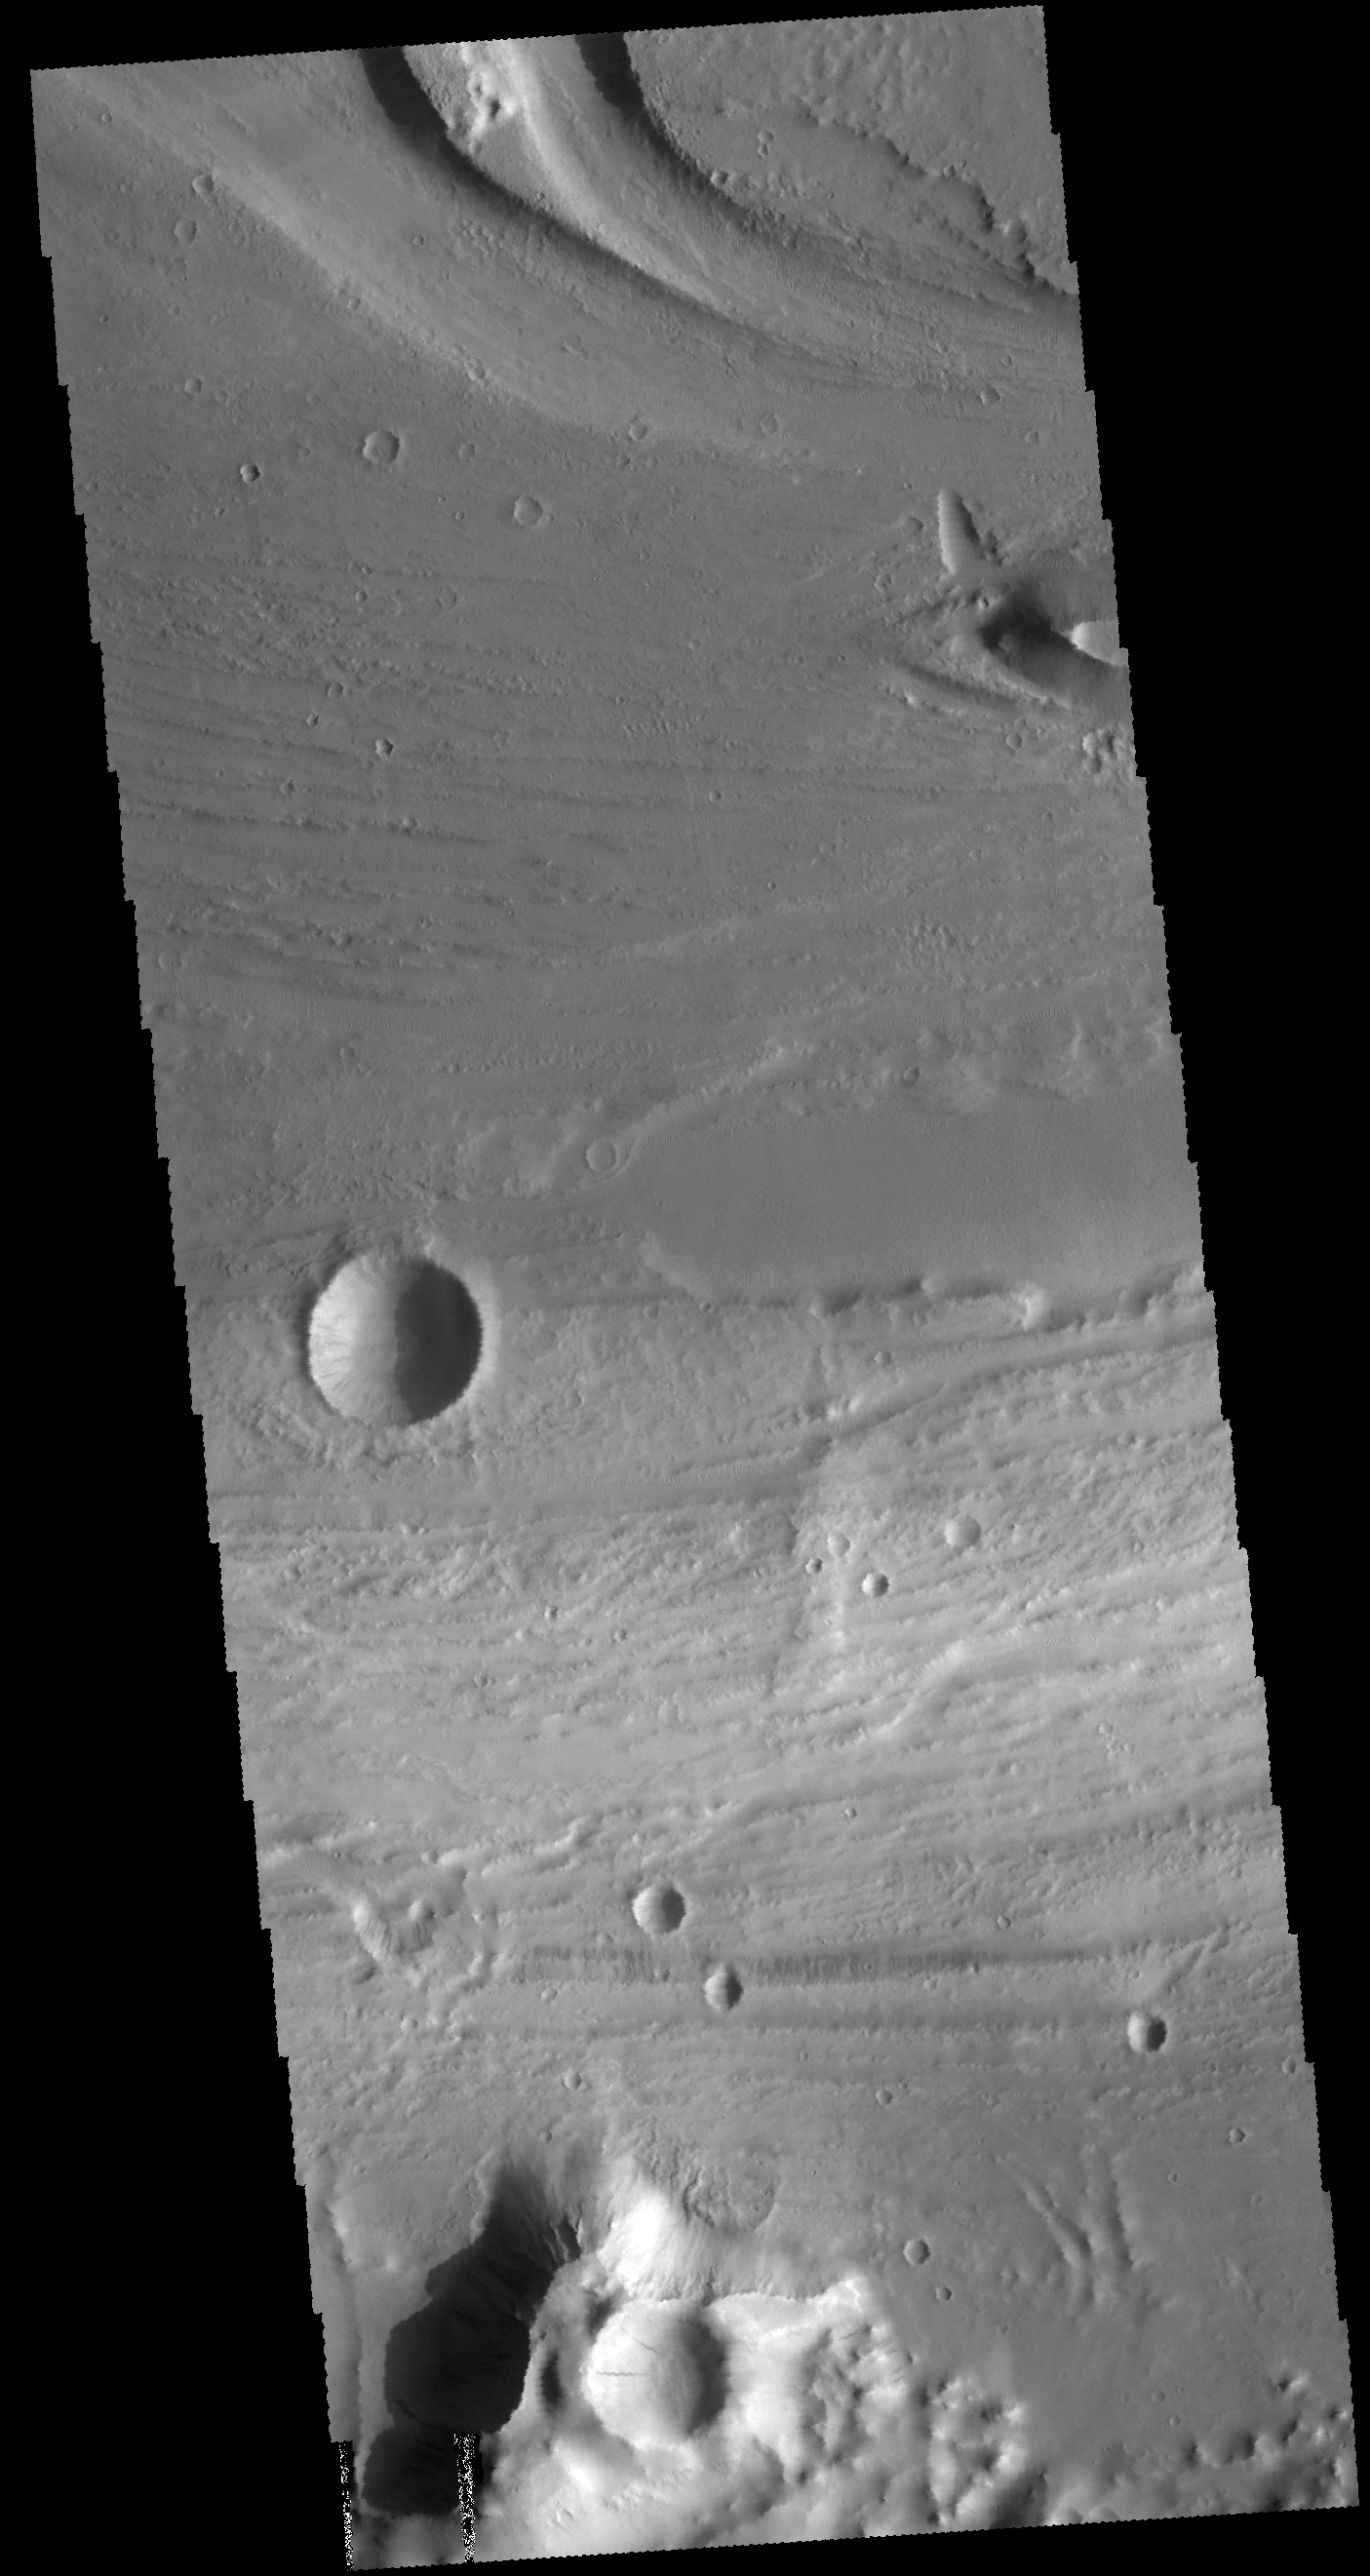

Kasei Valles

This VIS image shows a portion of Kasei Valles. Kasei Valles is a large channel system that drained from the Tharsis volcanic highlands to the lower elevation Chryse Plainitia. At the top of the image is a deeper section of the channel with a tear-drop shaped central island. The direction of fluid flow is identified by the shape of the island, with the narrow “tail” on the down hill end.

Credit: NASA/JPL-Caltech/ASU